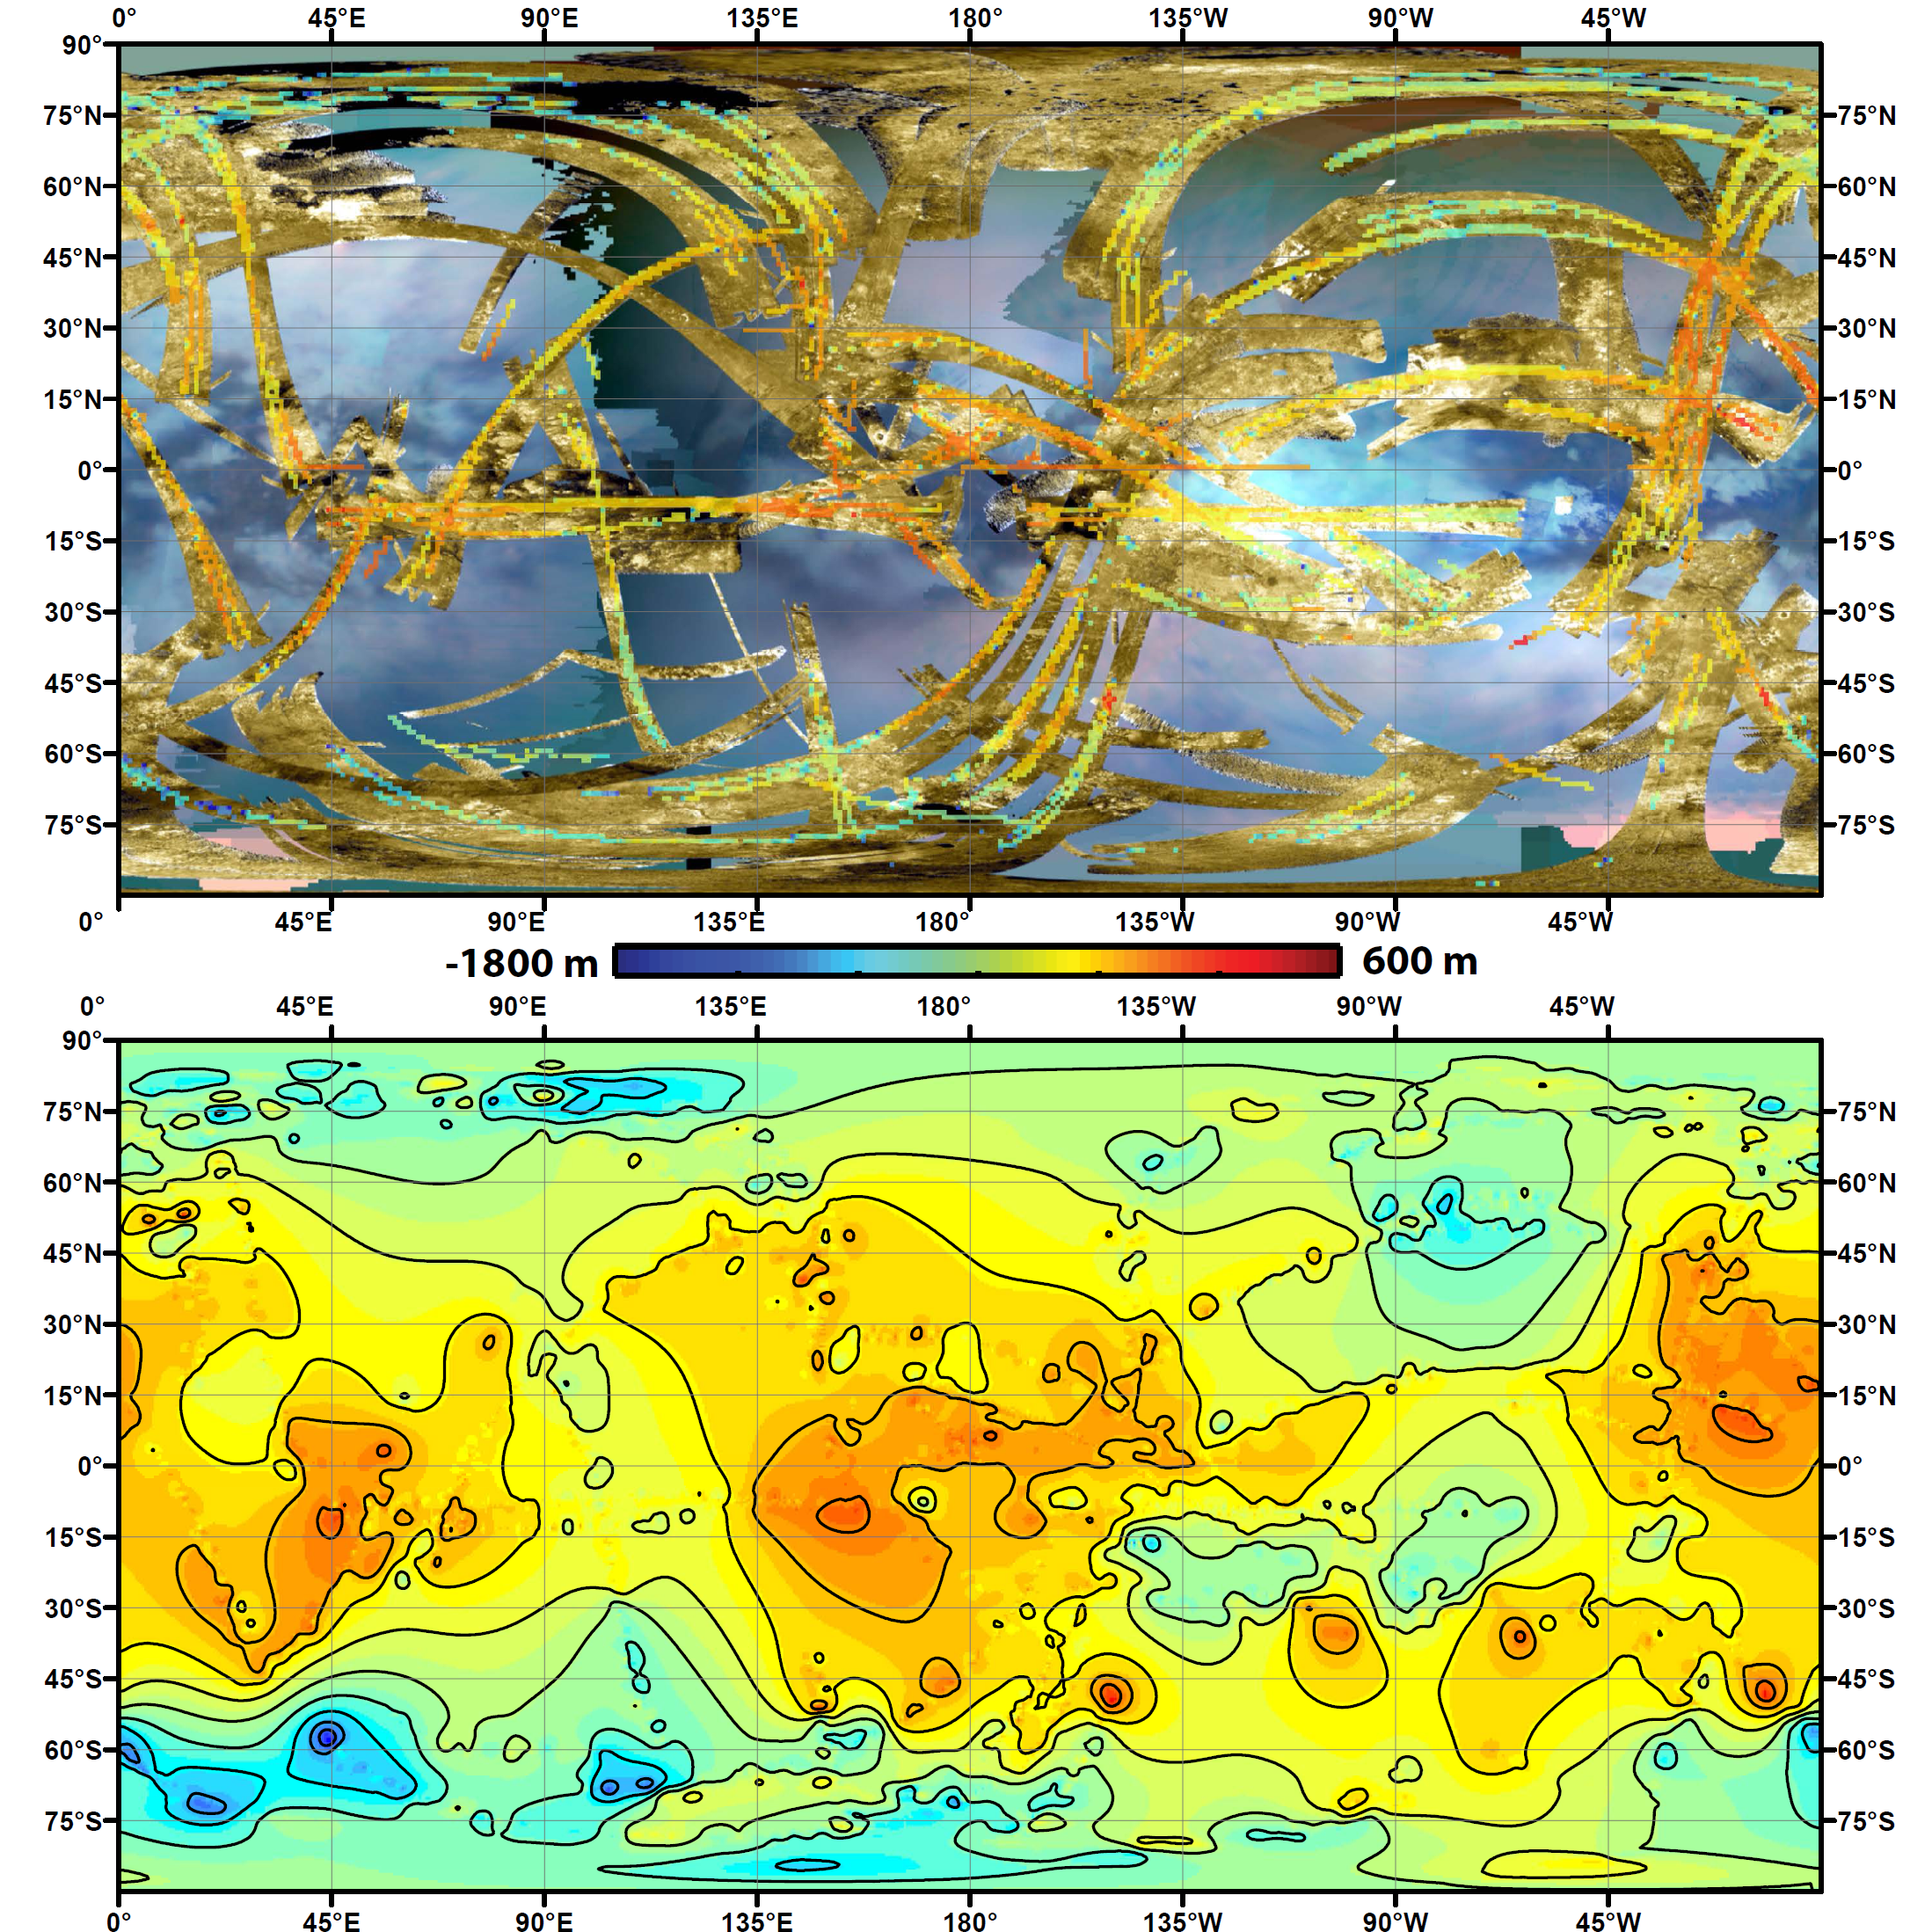

Two Views of Titan’s Topography

To create the first global, topographic map of Saturn’s moon Titan, scientists analyzed data from NASA’s Cassini spacecraft and a mathematical process called splining. This method effectively uses smooth curved surfaces to “join” the areas between grids of existing topography profiles obtained by Cassini’s radar instrument. In the upper panel of this graphic, gold colors show where radar images have been obtained over almost half of Titan’s surface. Within the gold areas, narrow strips of rainbow colors show where height data have been obtained. Those data are laid over a blue-toned, near-global map of infrared color from the Cassini visual and infrared mapping spectrometer instrument. The lower panel shows the new topography map, with contour lines added at 656 feet (200 meters) apart in elevation. South polar depressions and four mountains are notably prominent; a dark region at 50 to 65 degrees south latitude and 0 to 60 degrees east longitude coincides with a major depression.

The radar and VIMS data were obtained from 2004 to 2011.

The Cassini-Huygens mission is a cooperative project of NASA, the European Space Agency and ASI, the Italian Space Agency. JPL, a division of the California Institute of Technology in Pasadena, manages the mission for NASA’s Science Mission Directorate, Washington. The radar instrument was built by JPL and the Italian Space Agency, working with team members from the US and several European countries.

Credit: NASA/JPL-Caltech/ASI/JHUAPL/Cornell/Weizmann